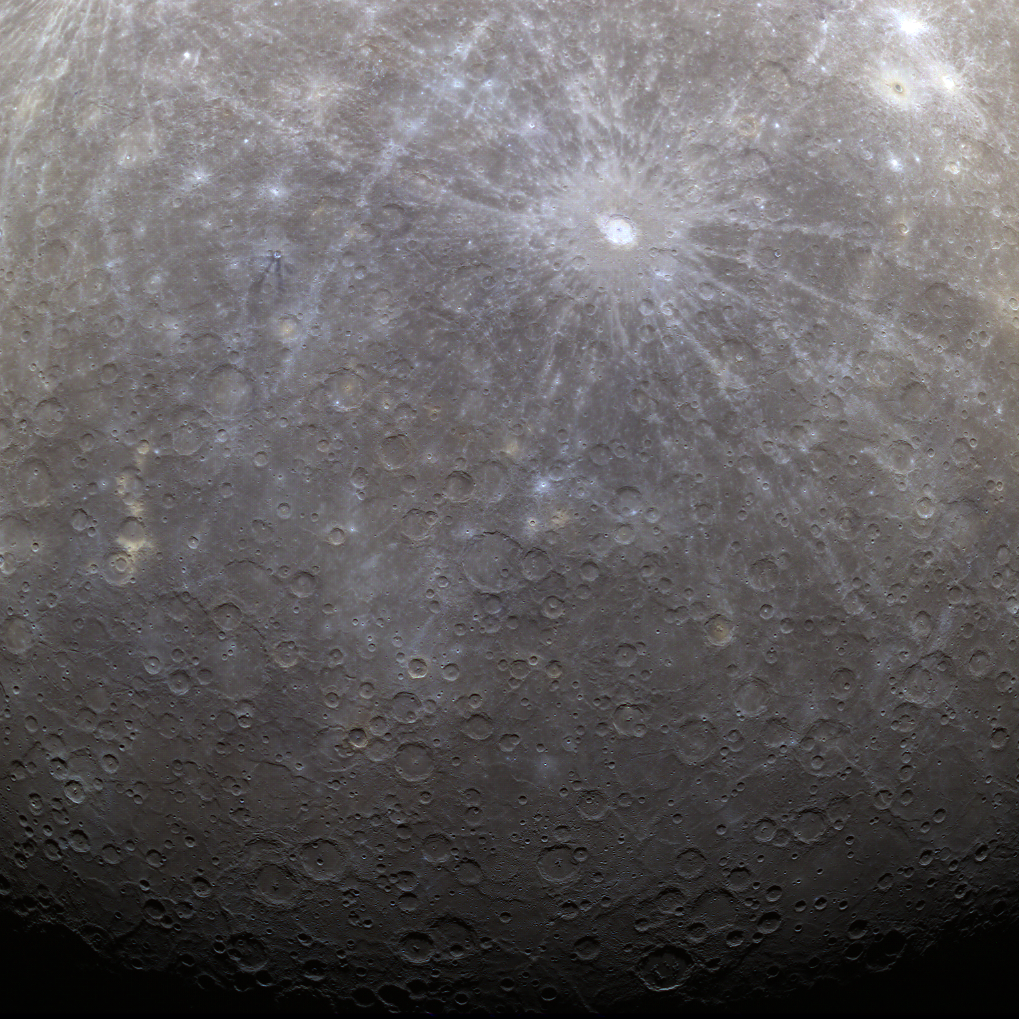

NASA Captures First Color Image of Mercury from Orbit

NASA image acquired: March 29, 2011 The first image acquired by MESSENGER from orbit around Mercury was actually part of an eight-image sequence, for which images were acquired through eight of the WAC’s eleven filters. Here we see a color version of that first imaged terrain; in this view the images obtained through the filters with central wavelengths of 1000 nm, 750 nm, and 430 nm are displayed in red, green, and blue, respectively. One of MESSENGER’s measurement objectives is to create an eight-color global base map at a resolution of 1 km/pixel (0.6 miles/pixel) to help understand the variations of composition across Mercury’s surface. On March 17, 2011 (March 18, 2011, UTC), MESSENGER became the first spacecraft ever to orbit the planet Mercury. The mission is currently in its commissioning phase, during which spacecraft and instrument performance are verified through a series of specially designed checkout activities. In the course of the one-year primary mission, the spacecraft's seven scientific instruments and radio science investigation will unravel the history and evolution of the Solar System's innermost planet. Visit the Why Mercury? section of this website to learn more about the science questions that the MESSENGER mission has set out to answer.

Credit: NASA/Johns Hopkins University Applied Physics Laboratory/Carnegie Institution of Washington